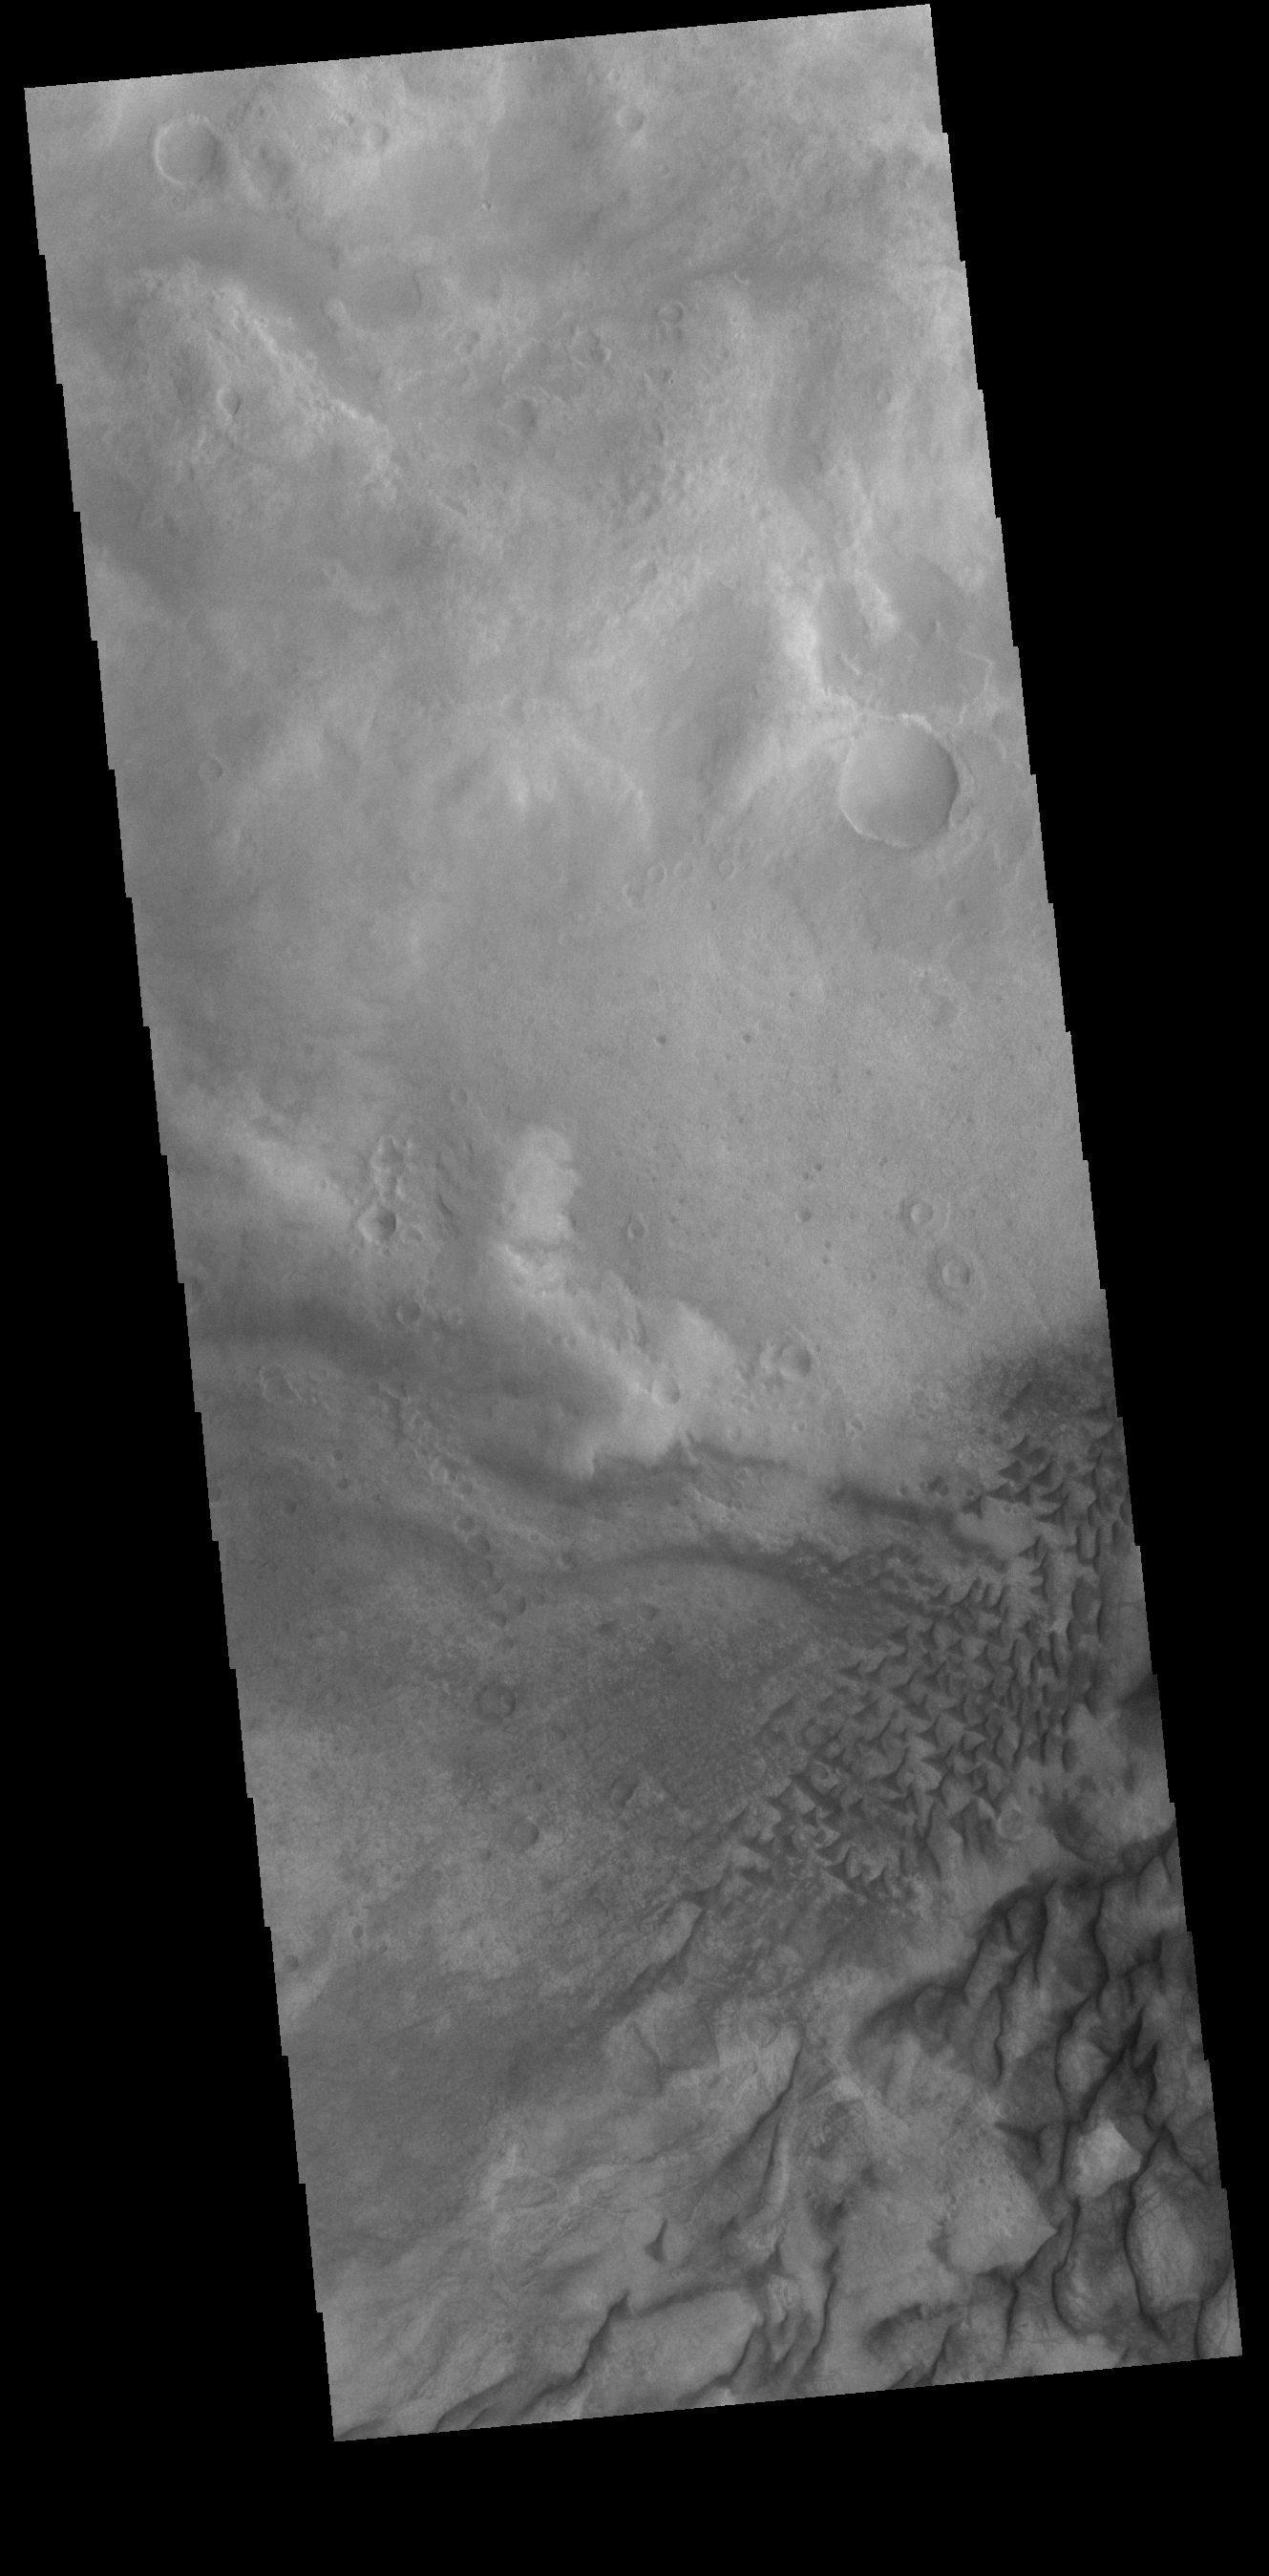

Russell Crater Dunes

This VIS image shows part of the floor of Russell Crater, including sand dunes of mulitple sizes. Russell Crater is located in Noachis Terra.

Credit: NASA/JPL-Caltech/ASU